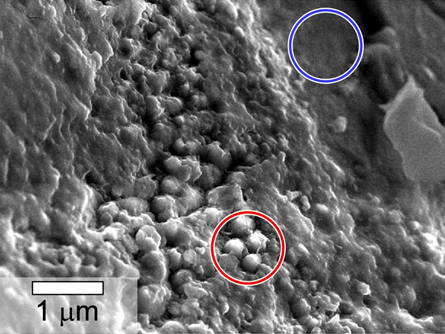

Spheroidal Features in Yamato Meteorite From Mars

This scanning electron microscope image shows spheroidal features embedded in a layer of iddingsite, a mineral formed by action of water, in a meteorite that came from Mars. An area with the spheres, circled in red, was found to have about twice as much carbon present as an area (circled in blue) without the spheres. This meteorite, named Yamato 000593, was found in Antarctica in 2000 and identified as originating from Mars. The scale bar at lower left is 1 micron.

Credit: NASA